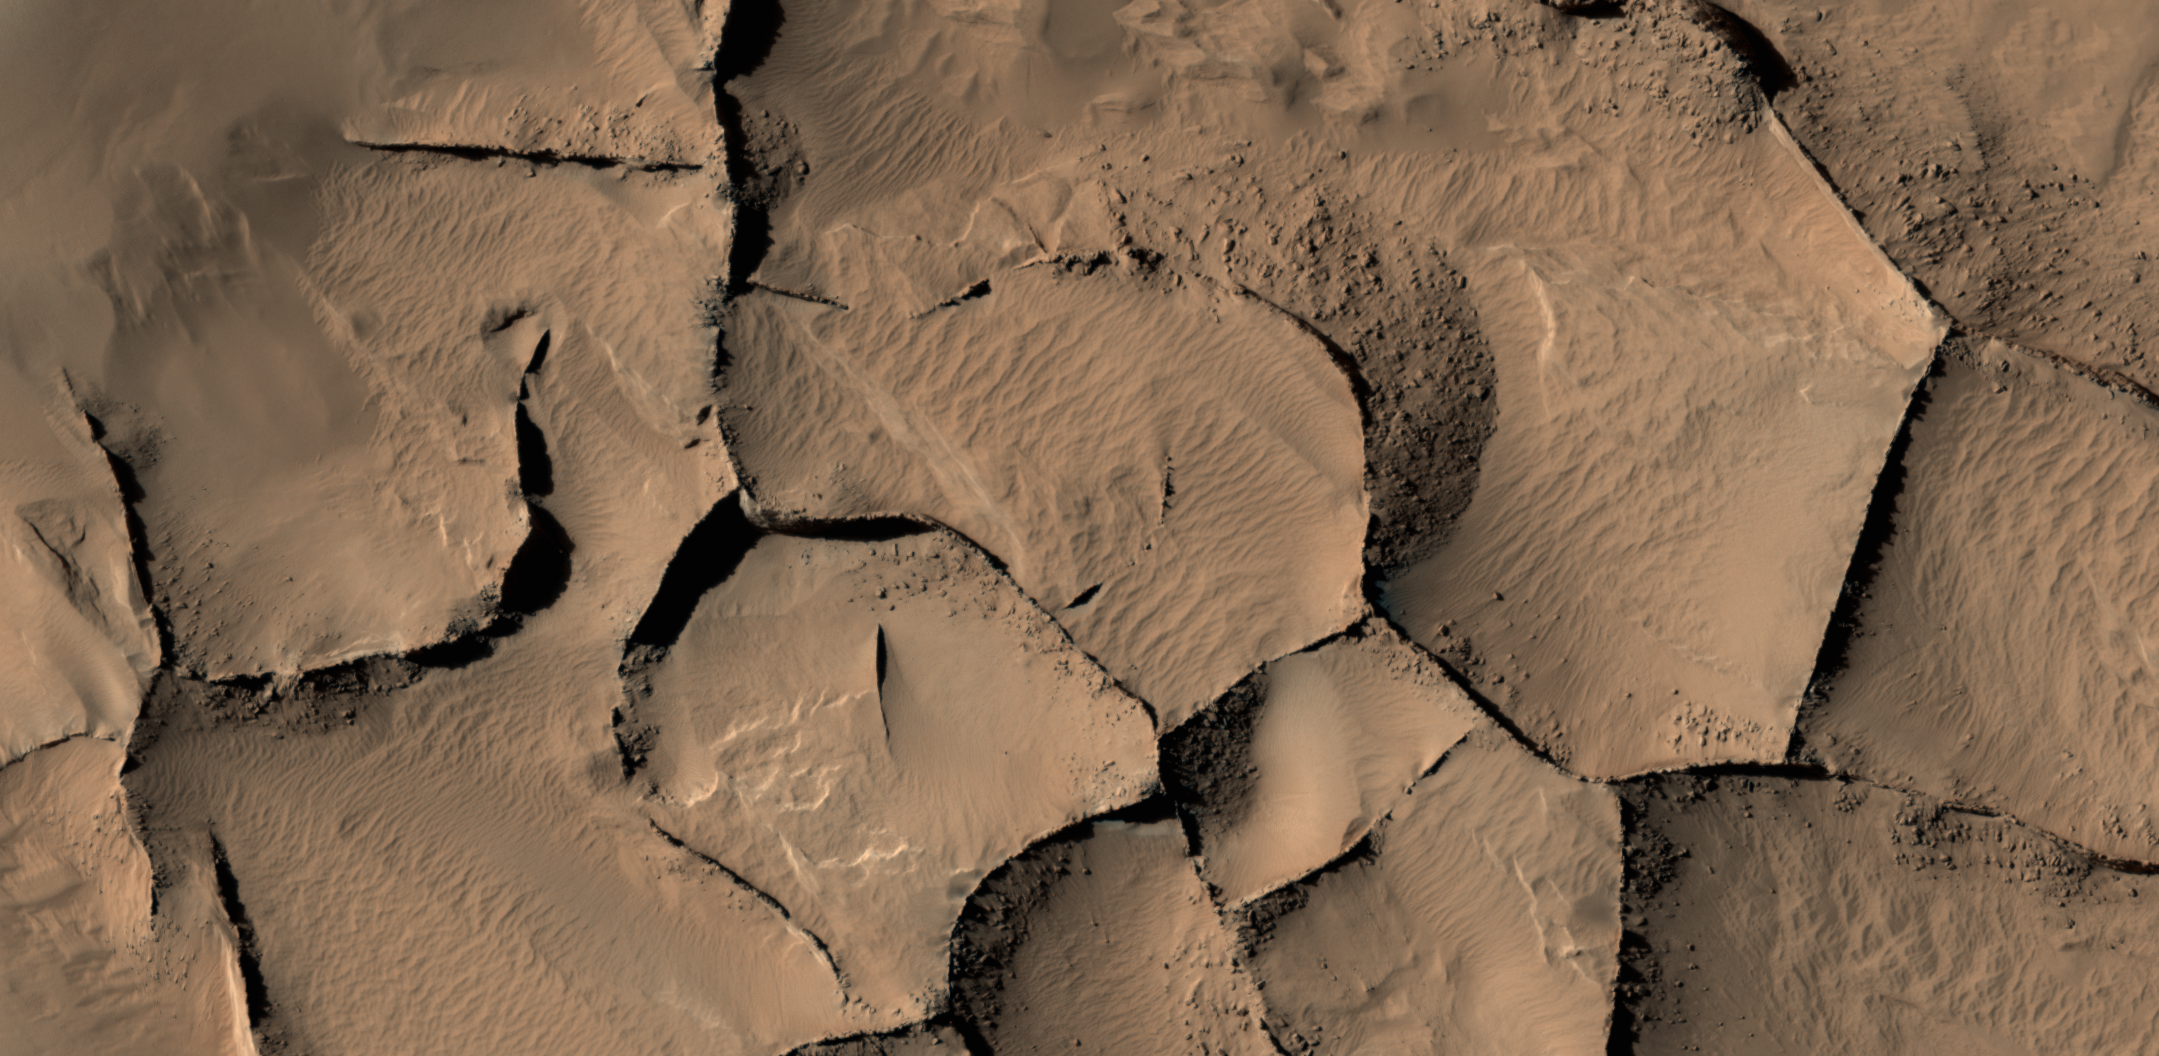

Blade-Like Martian Walls Outline Polygons

This view shows part of an area on Mars where narrow rock ridges, some as tall as a 16-story building, intersect at angles forming corners of polygons.

The area covered in the image spans about two-thirds of a mile (1.1 kilometers) wide, in the Gordii Dorsum portion of the Medusae Fossae region of Mars. The image is from the High Resolution Imaging Science Experiment (HiRISE) camera on the Mars Reconnaissance Orbiter. North is up. Note the shadows cast by some of the walls.

A stereo view showing a larger portion of this network of polygonal ridges is at PIA21265.

These ridges likely formed as lava that hardened underground and later resisted erosion better than the surrounding material. From ground level, they would resemble hardened-lava walls on Earth such as in the image at PIA21266.

This image is a portion of HiRISE observation ESP_017348_1910, made on April 9, 2010, of a site at 10.8 degrees north latitude, 212.2 degrees east longitude.

The University of Arizona, Tucson, operates HiRISE, which was built by Ball Aerospace & Technologies Corp., Boulder, Colorado. NASA’s Jet Propulsion Laboratory, a division of Caltech in Pasadena, California, manages the Mars Reconnaissance Orbiter Project for NASA’s Science Mission Directorate, Washington. Lockheed Martin Space Systems, Denver, built the orbiter and collaborates with JPL to operate it.

Credit: NASA/JPL-Caltech/Univ. of Arizona